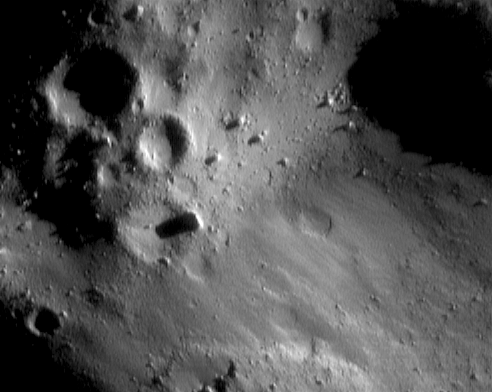

An Eraser Mark on Eros

NEAR Shoemaker captured this amazing picture of adjacent regions in different states of surface degradation on January 7, 2001, from an orbital altitude of 35 kilometers (22 miles). The upper half and lower right parts of the image show surfaces with “typical” rounded craters and large boulders. However, the abruptly edged swath extending from lower left to middle right is remarkably more smooth, subdued, and lacking in small-scale detail of any type — almost as if Eros had been altered by a giant eraser. The whole scene is about 1.4 kilometers (0.9 miles) across.

Built and managed by The Johns Hopkins University Applied Physics Laboratory, Laurel, Maryland, NEAR was the first spacecraft launched in NASA’s Discovery Program of low-cost, small-scale planetary missions. See the NEAR web page at http://near.jhuapl.edu/ for more details.

Credit: NASA/JPL/JHUAPLNASA/JPL/JHUAPL